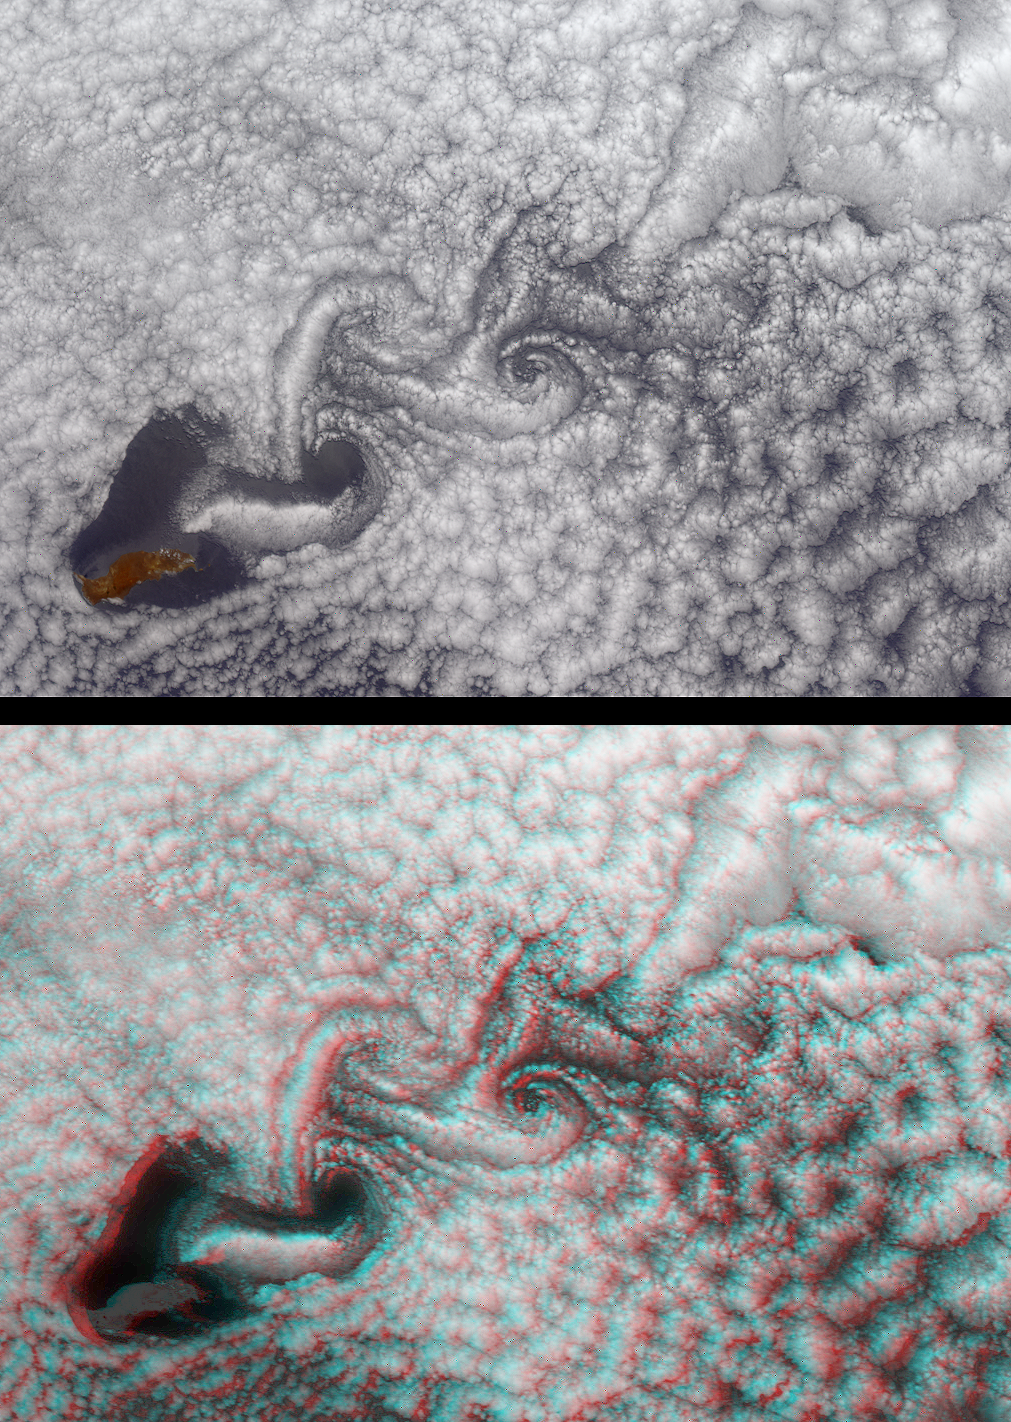

Atmospheric Vortices near Guadalupe Island

These MISR images from June 11, 2000 (Terra orbit 2569) demonstrate a turbulent atmospheric flow pattern known as the von Karman vortex street. This phenomenon is named after aerodynamicist Theodore von Karman, who theoretically derived the conditions under which it occurs. The alternating double row of vortices can form in the wake of an obstacle, in this instance the eastern Pacific island of Guadalupe. The rugged terrain of this volcanic Mexican island reaches a maximum elevation of 1.3 kilometers. The island is about 35 kilometers long and is located 260 kilometers west of Baja California.

The vortex pattern is made visible by the marine stratocumulus clouds around Guadalupe Island. The upper image is a color view obtained by MISR’s vertical-viewing (nadir) camera. North is toward the left. The orientation of the vortex street indicates that the wind direction is from lower left to upper right (northwest to southeast). The areas within the vortex centers tend to be clear because the rotating motions induce a vertical wind component that can break up the cloud deck.

The lower view is a stereo picture generated from data acquired by MISR’s fore- and aft-viewing 70-degree cameras. A 3-D effect is obtained by viewing the image with red/blue glasses and placing the red filter over your left eye. Note how the downwelling atmospheric motion (change in elevation from high to low) is accompanied by a clearing in the center of the first vortex. As the vortices propagate downstream, their rotational velocities weaken. As a consequence, the induced vertical motion and cloud-clearing effect weakens as well.

Theodore von Karman was a Professor of Aeronautics at Caltech and Director of Caltech’s Guggenheim Aeronautical Laboratory from 1930-1949. He was one of the principal founders of the Jet Propulsion Laboratory.

MISR was built and is managed by NASA’s Jet Propulsion Laboratory, Pasadena, CA, for NASA’s Office of Earth Science, Washington, DC. The Terra satellite is managed by NASA’s Goddard Space Flight Center, Greenbelt, MD. JPL is a division of the California Institute of Technology.

Credit: NASA/GSFC/JPL, MISR Team